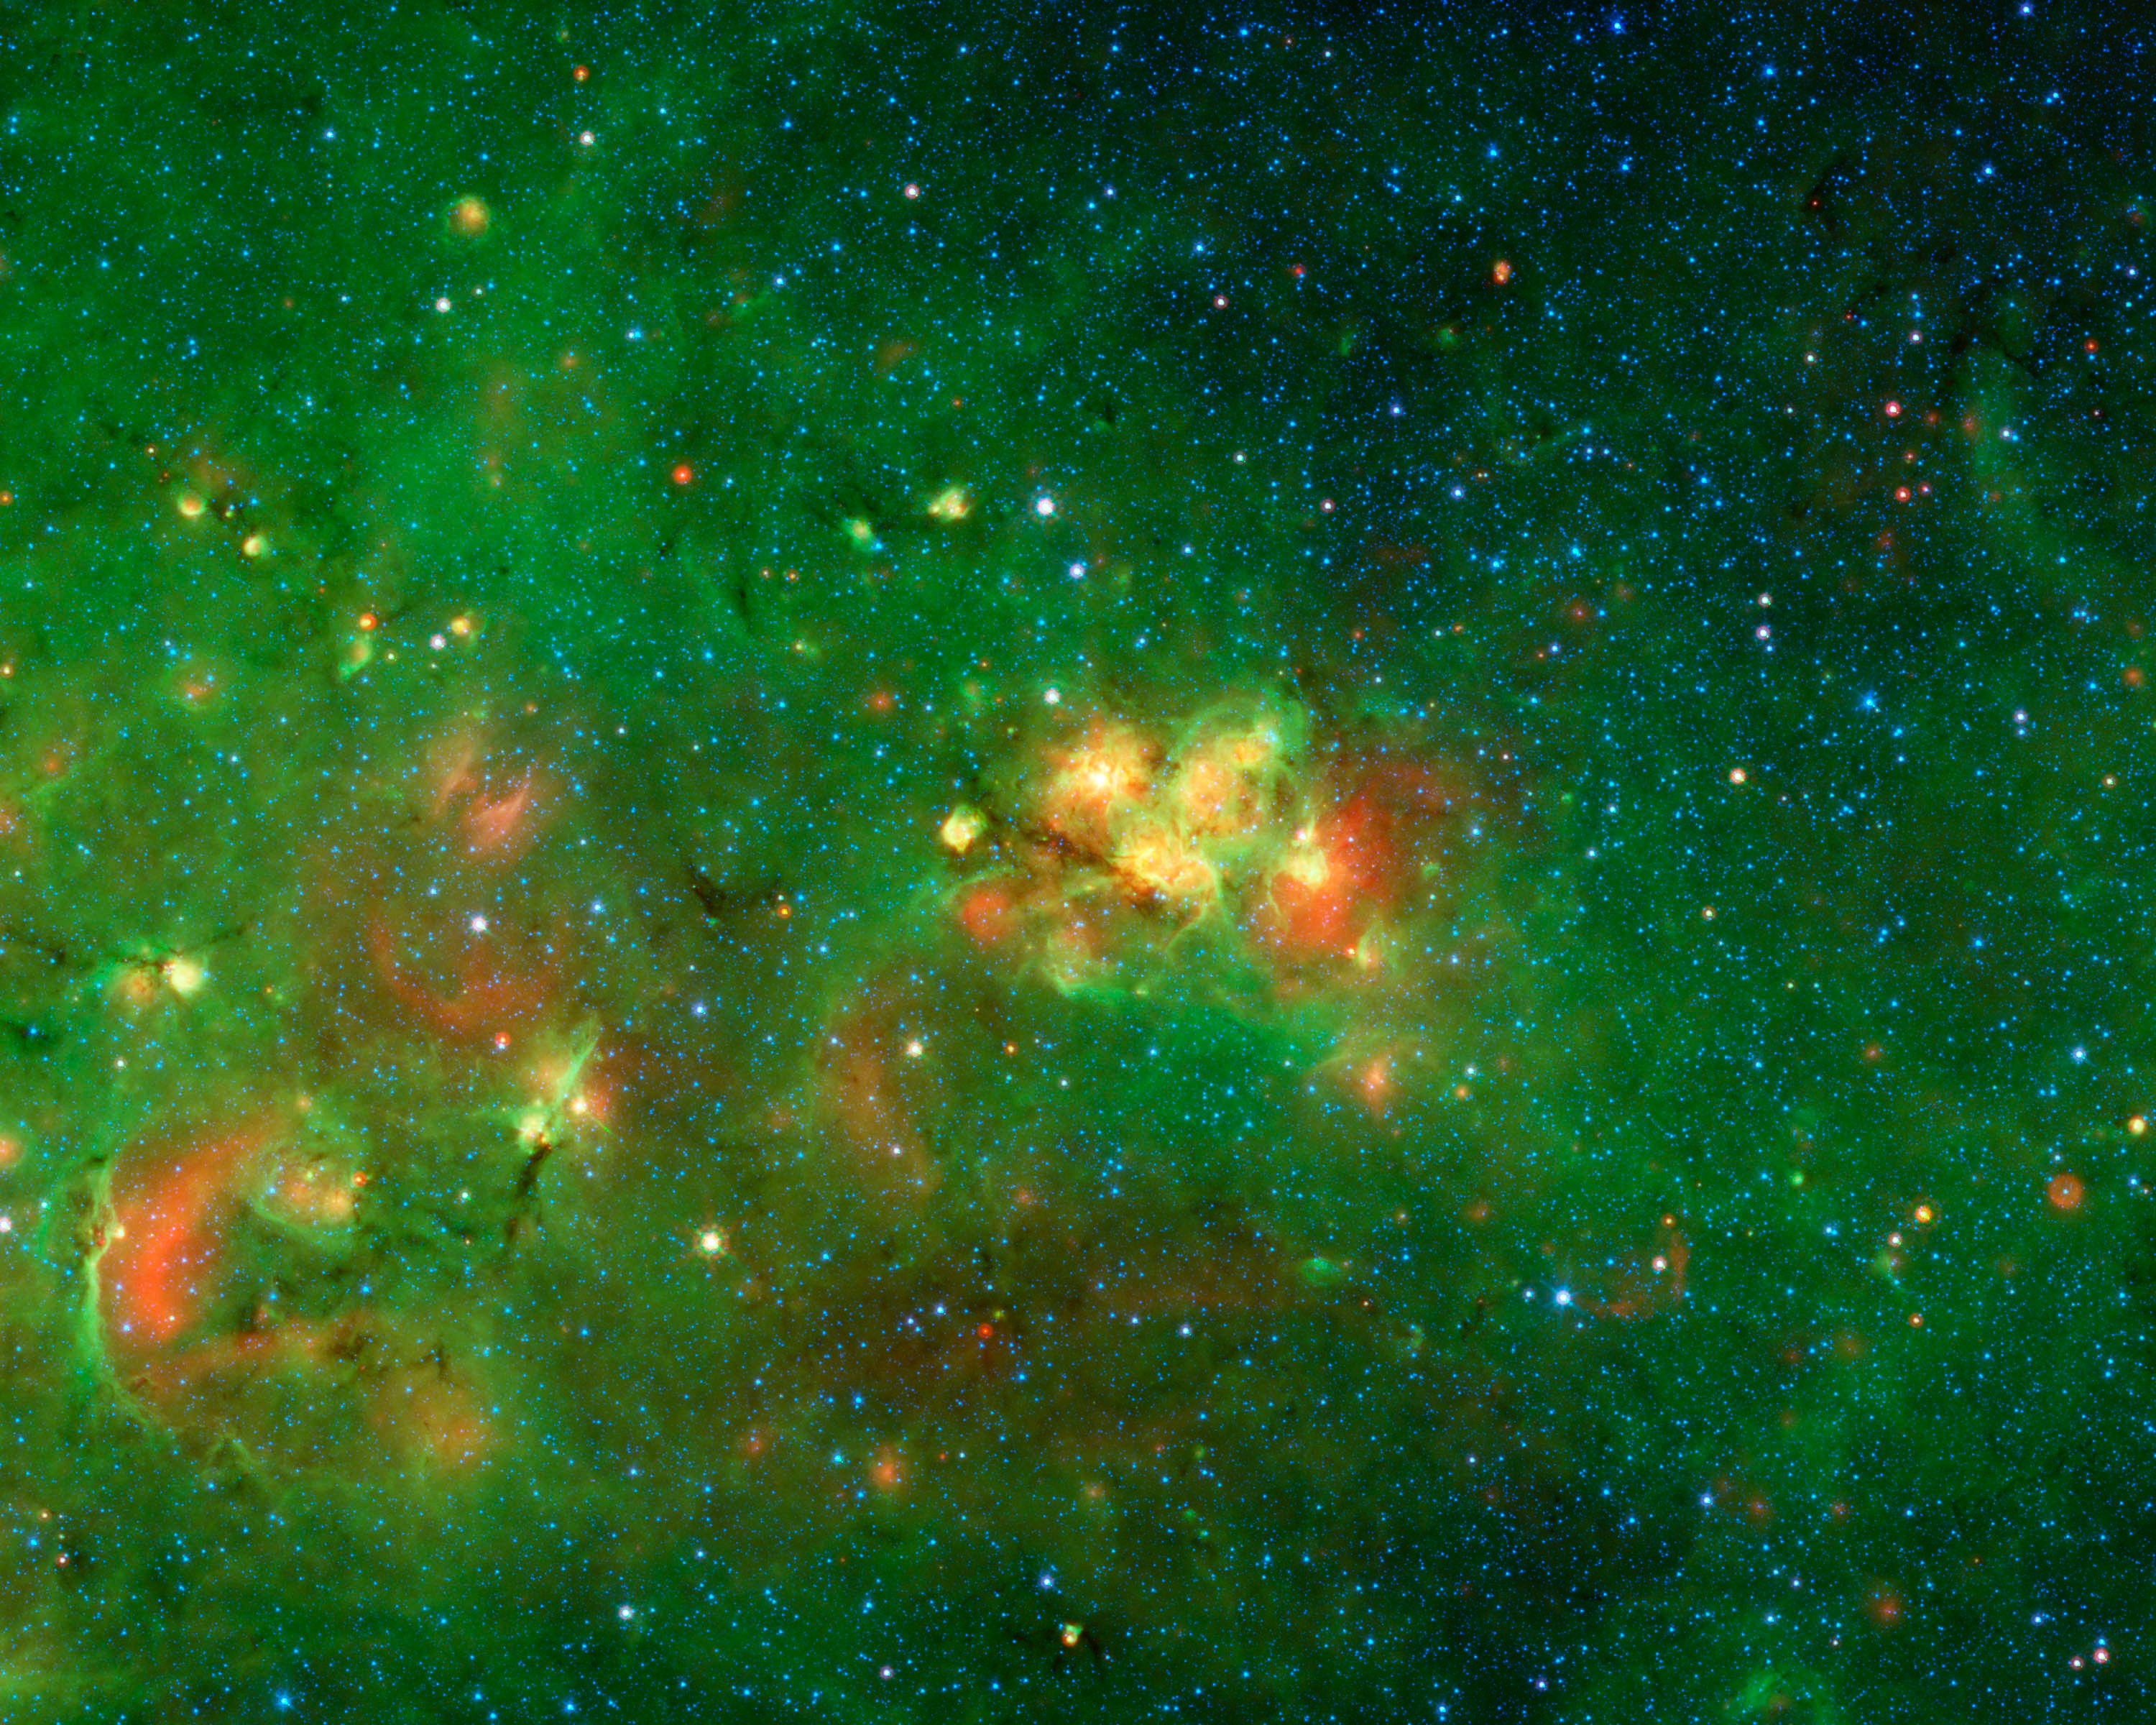

An Audience-Favorite Nebula

If astronomy had its own Academy Awards, then this part of the Milky Way would have been the Favorite Nebula pick for 2011. Competing against 12,263 other slices of the sky, this got more votes from the 35,000 volunteers searching for cosmic bubbles than any other location.

The volunteers are all citizen scientists working on the Milky Way Project, scanning a vast collection of infrared images from NASAs Spitzer Space Telescope. Their goal is to identify bubbles that have been blown into gas and dust by stars forming in our Milky Way galaxy. The volunteers study image after image, drawing circles around possible bubbles. Together their efforts have produced a catalog of more than 5,000 bubbles, 10 times what was known before.

While scrutinizing each of the images, the volunteers can to bookmark favorite areas. The bright yellow-red nebula at the center of this image garnered the most votes.Interestingly this nebula, which is in the constellation of Scutum, has no common name since it is hidden behind dust clouds. It takes an infrared telescope like Spitzer, which sees beyond the visible spectrum of light, to see through this dark veil and reveal this spectacular hidden nebula.

We are seeing stars in the process of forming within this audience-favorite nebula, as well in the surrounding areas in this image.

Credit: NASA/JPL-Caltech/Univ. of Wisconsin